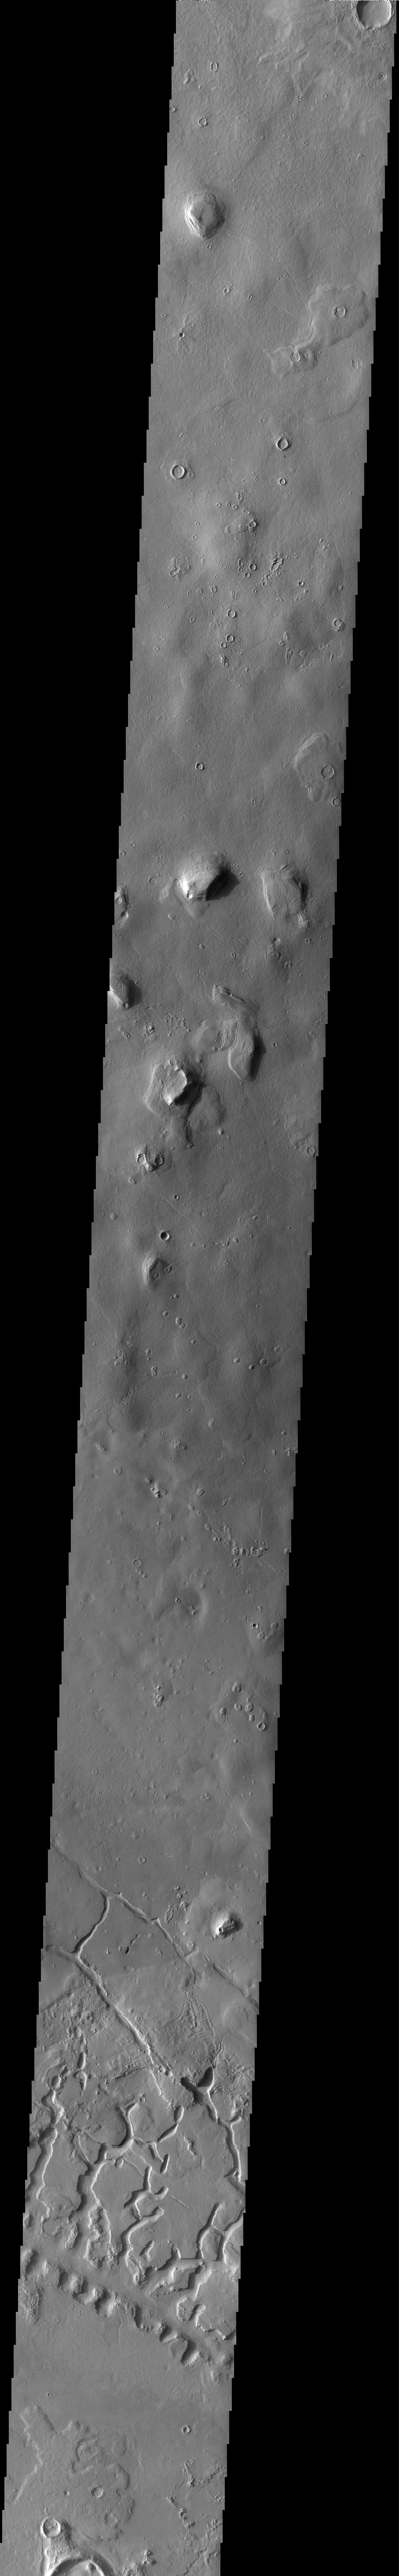

Galaxias Fossae

The channel-like features at the bottom of this VIS image are part of Galaxias Fossae.

Credit: NASA/JPL-Caltech/ASU